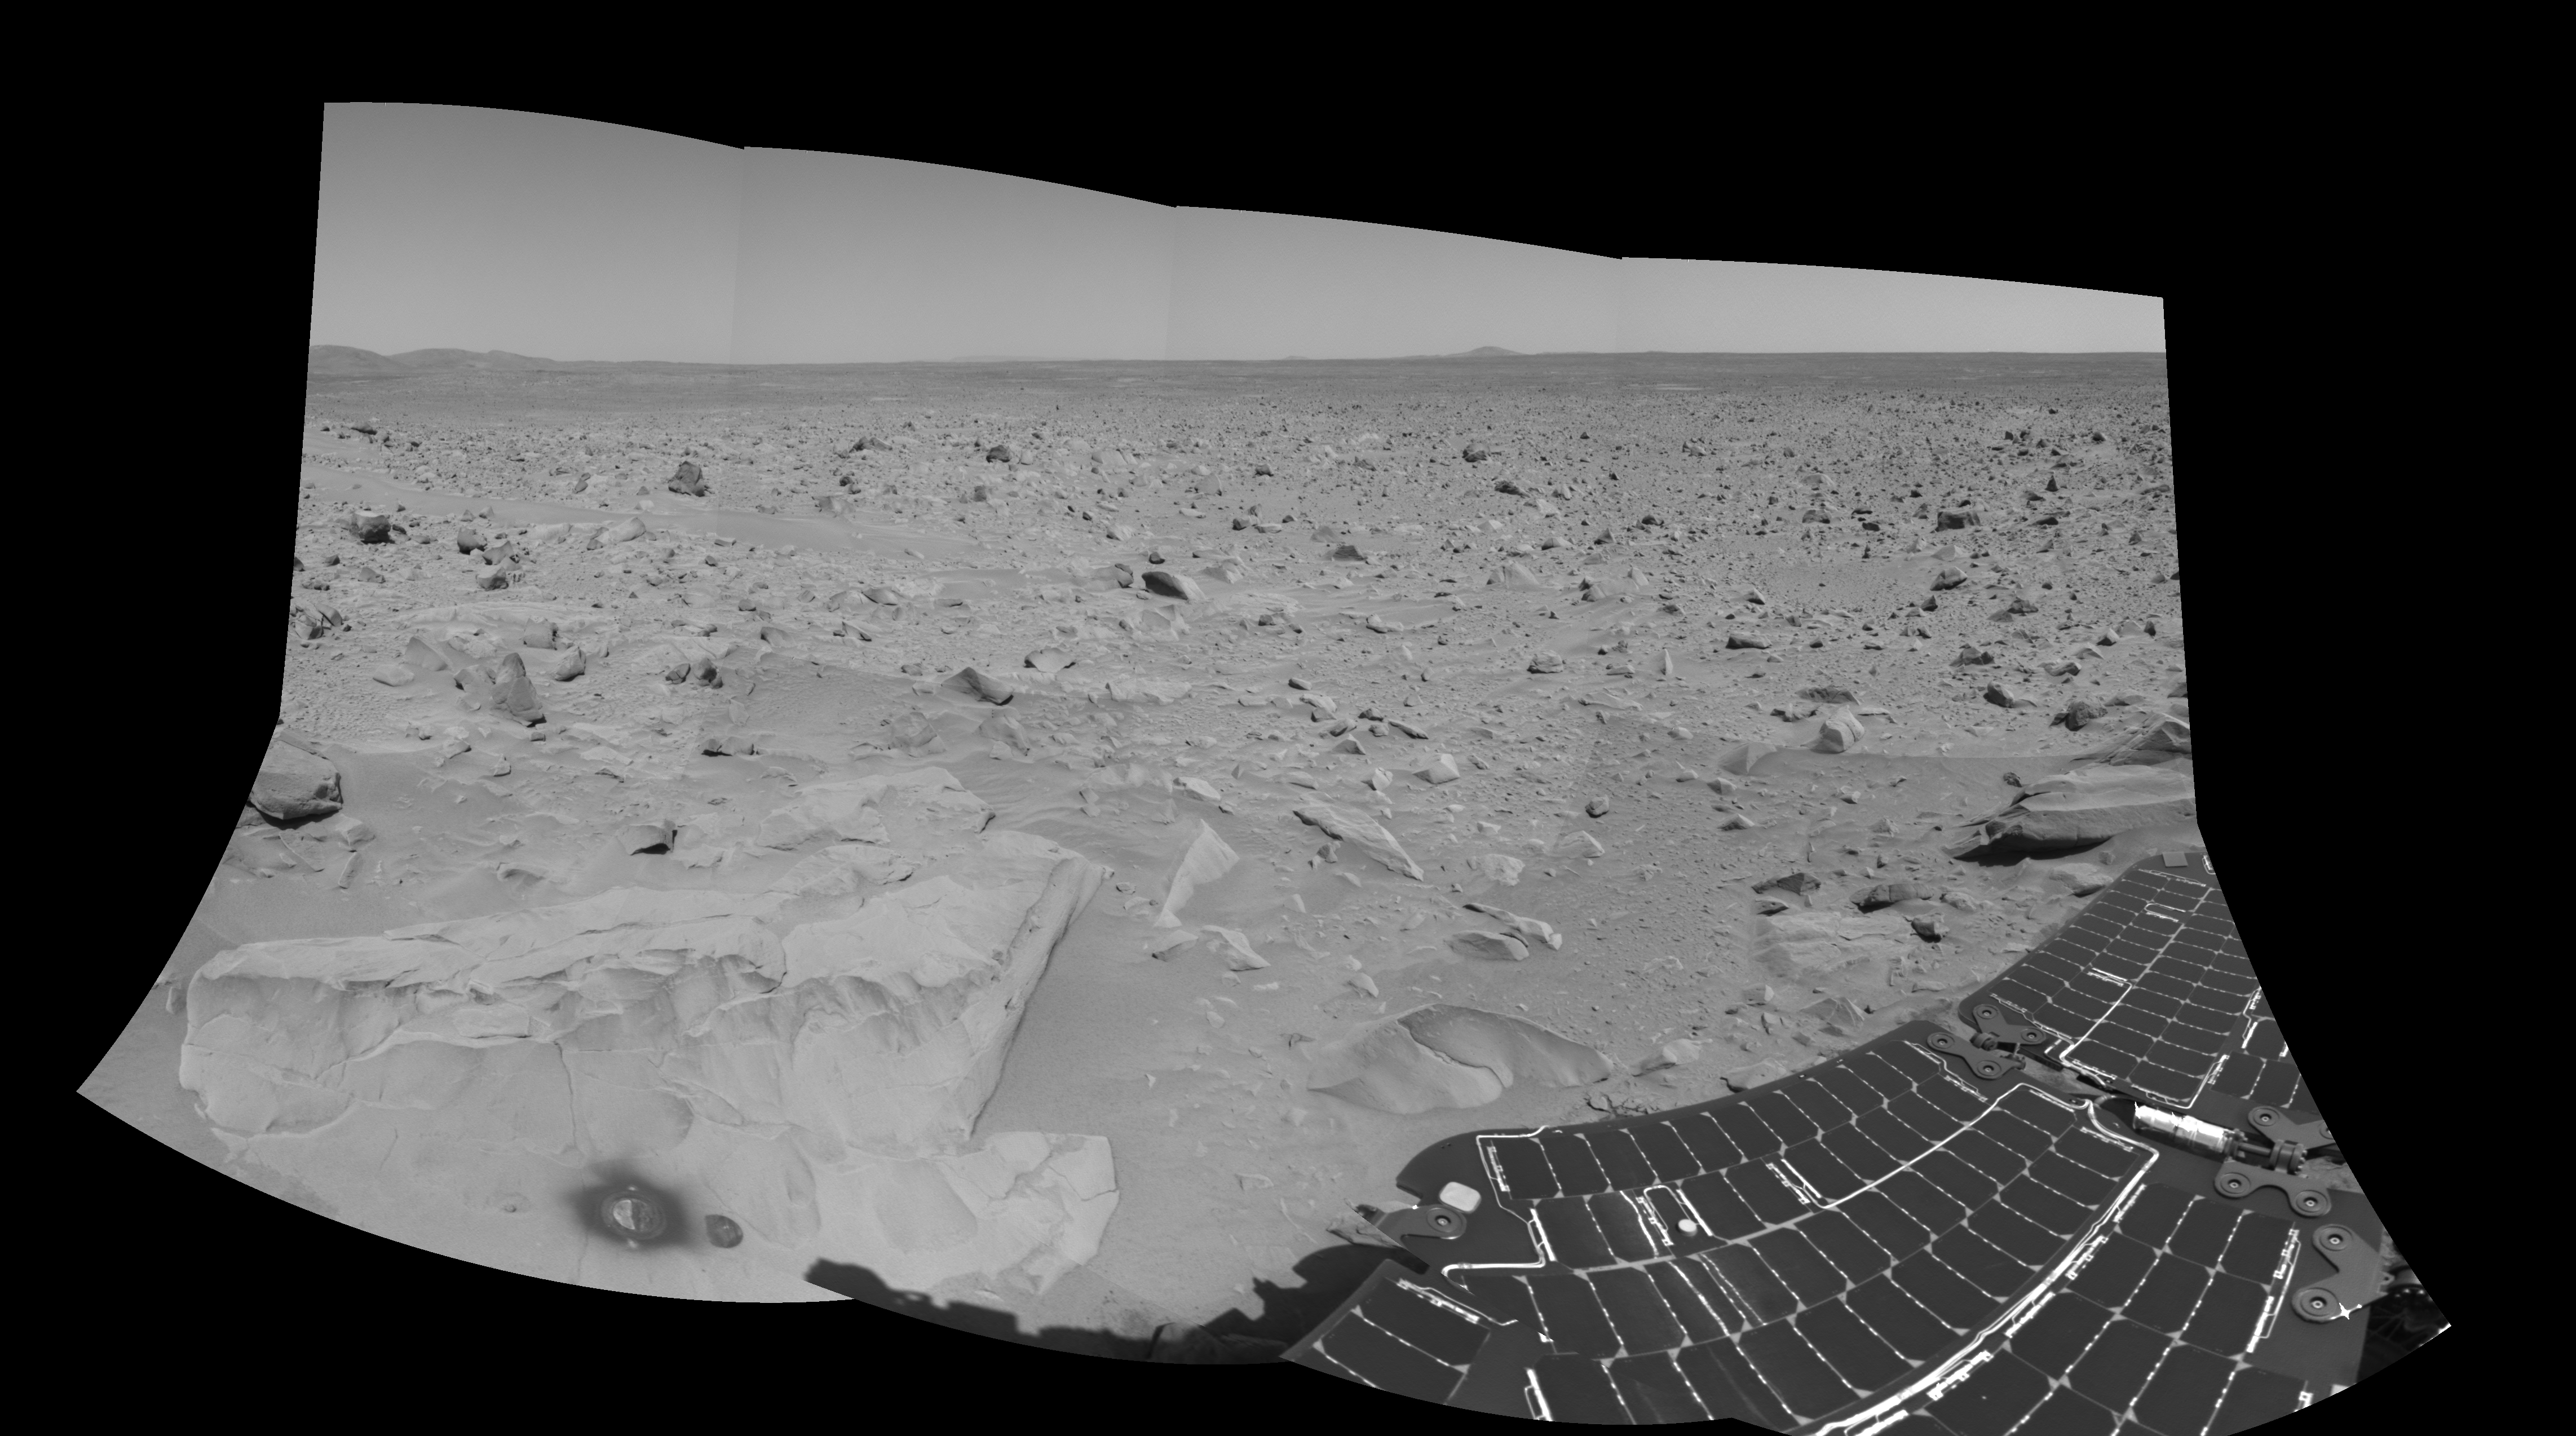

What Lies Ahead (left-eye)

This is the left-eye version of the 3-D cylindrical-perspective mosaic showing the view south of the martian crater dubbed “Bonneville.” The image was taken by the navigation camera on the Mars Exploration Rover Spirit. The rover will travel toward the Columbia Hills, seen here at the upper left. The rock dubbed “Mazatzal” and the hole the rover drilled in to it can be seen at the lower left. The rover’s position is referred to as “Site 22, Position 32.” This image was geometrically corrected to make the horizon appear flat.

Credit: NASA/JPL